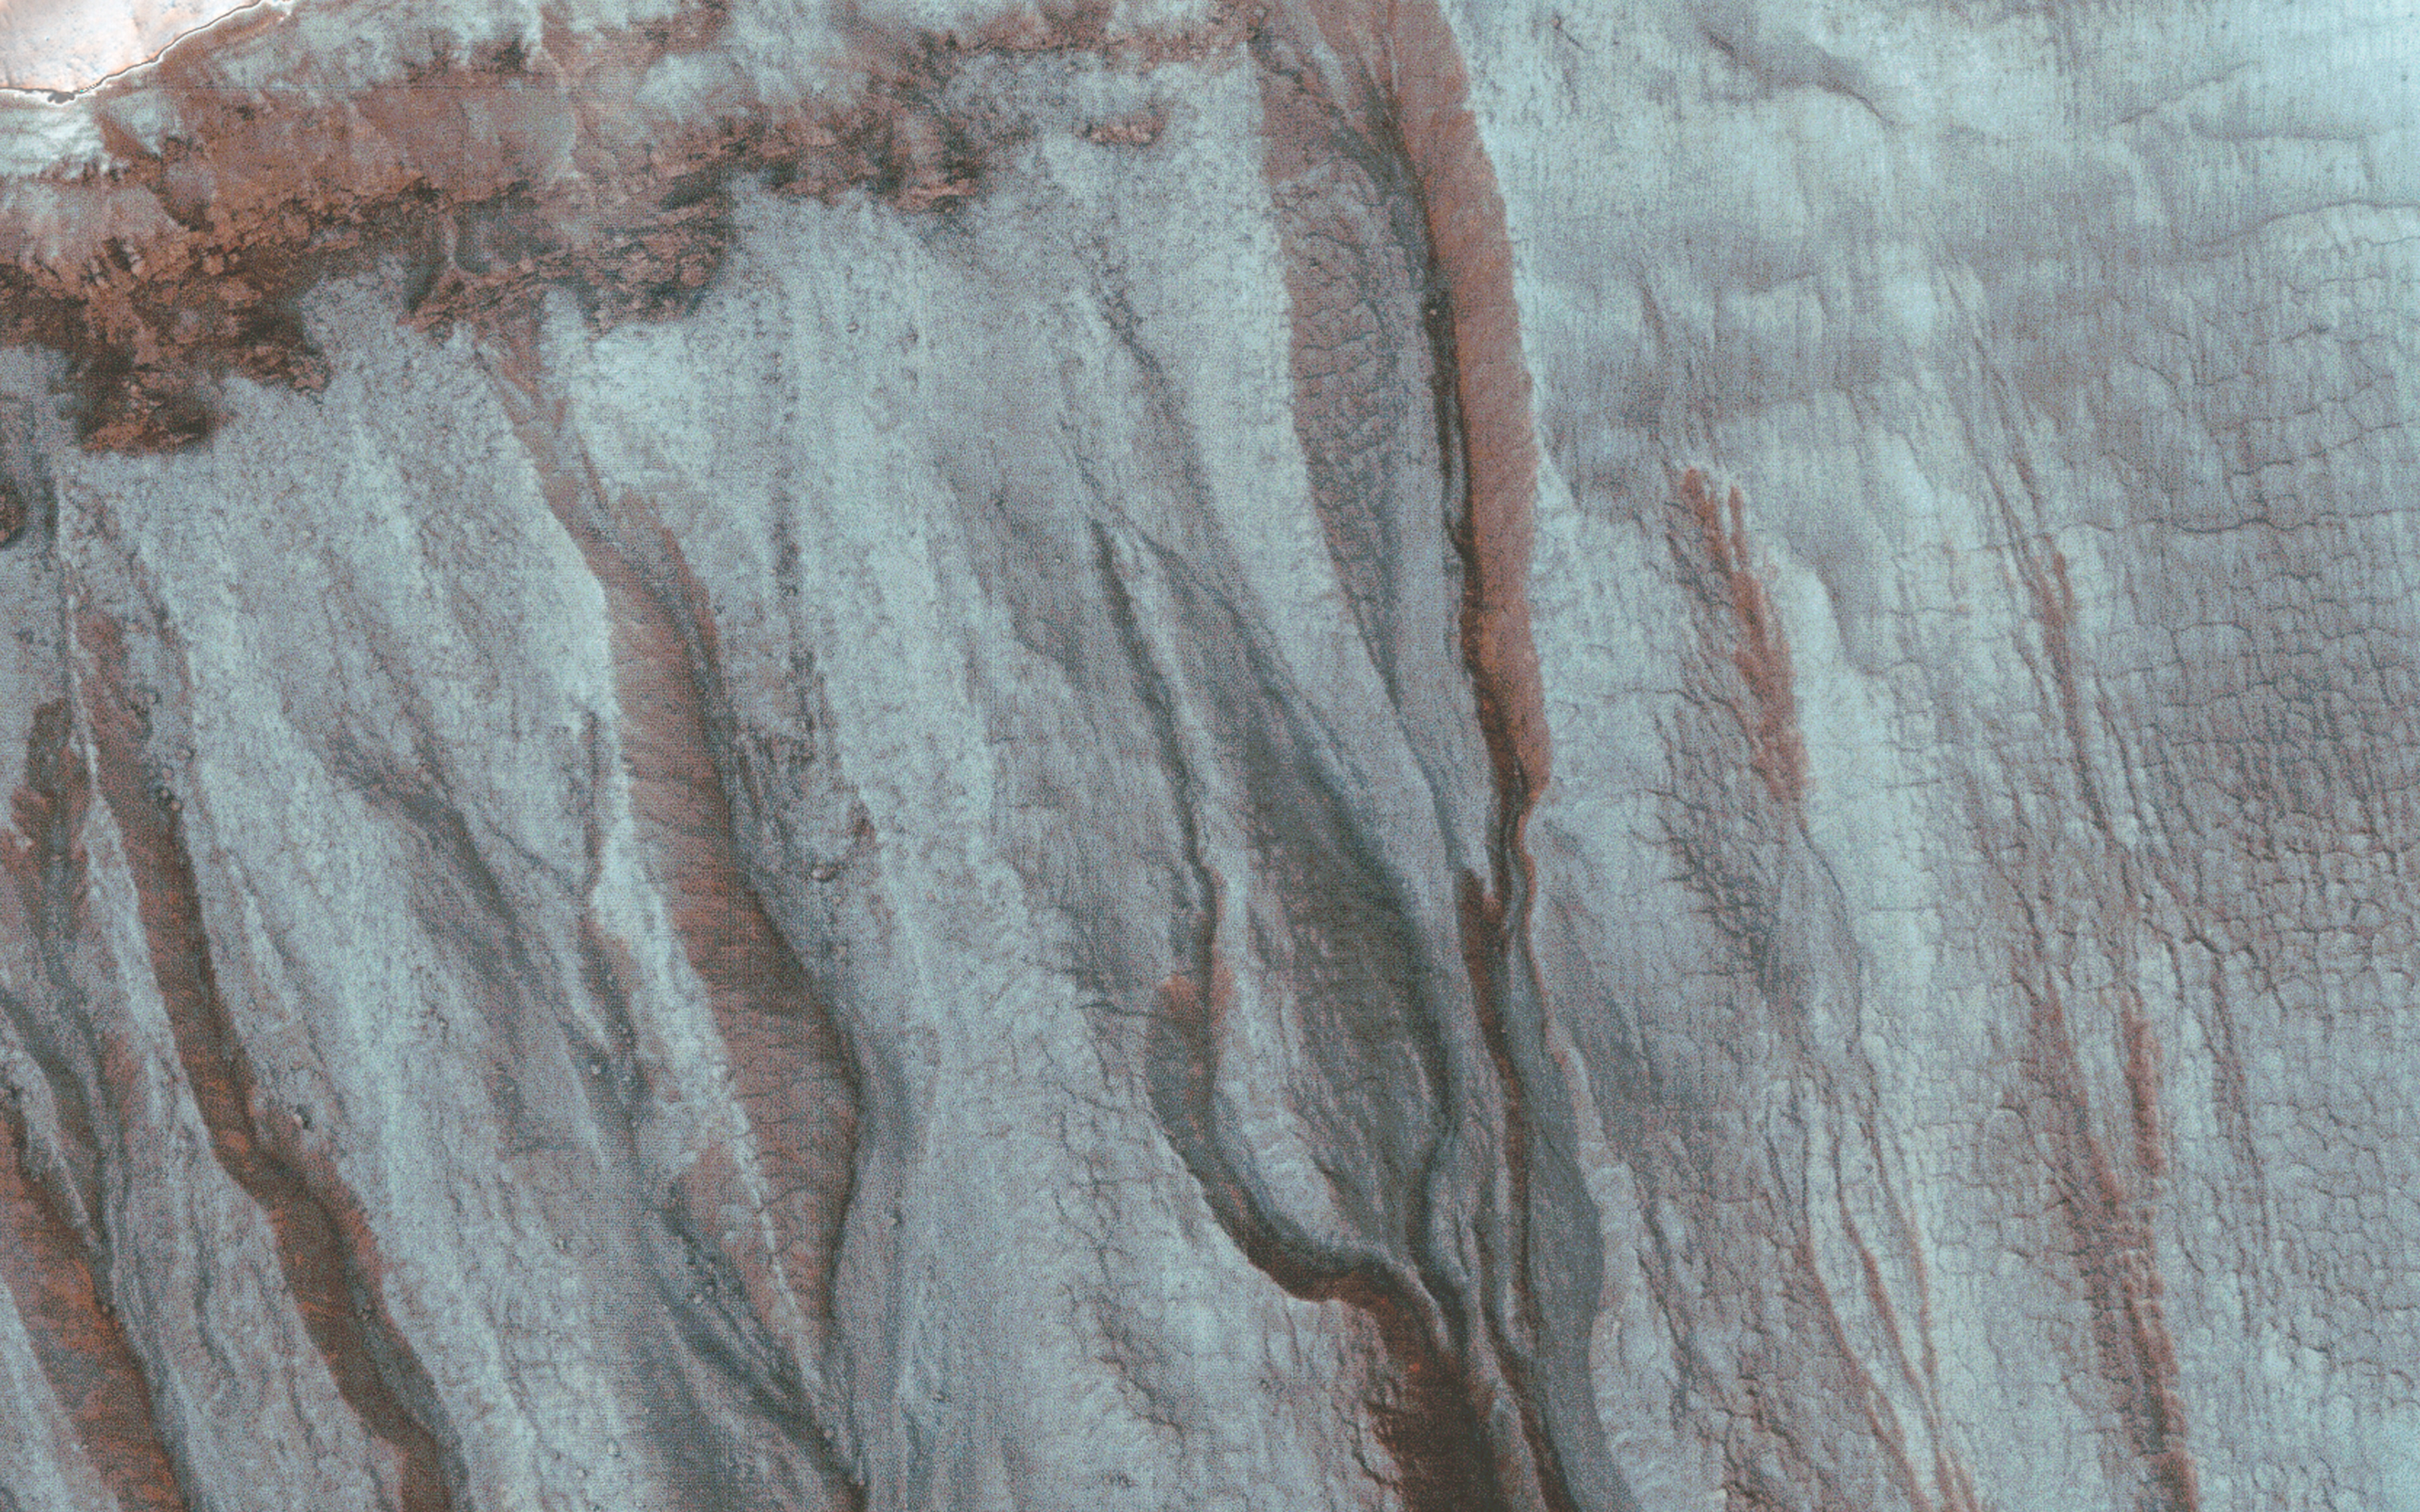

Frosted Gully Slopes in Shadows

At first glance, this image looks like a mistake because the gullies of interest are entirely hidden in a large shadow filling most of the crater. At this latitude, gullies preferentially form on pole-facing slopes, but these slopes are in shadow during northern spring and summer.

This image was acquired just after the northern winter solstice, when Southern hemisphere shadows are longest. However, the fine dust in the Martian atmosphere scatters light into the shadows, and HiRISE has the sensitivity to acquire useful images within shadows.

The bluish areas are covered by seasonal carbon dioxide frost. In fact, this frost is key to forming the gullies. A good deal of carbon dioxide condenses in the shallow subsurface, and when it warms up in the late winter, it produces pressurized gas. When this gas escapes it fluidizes loose rocky materials on these steep slopes forming debris flows.

Initially this was considered a type of secondary activity, but we now realize that this activity can fully explain the formation of the fresh-looking gullies on Mars. The HiRISE team monitors sites such as this through the winter to better understand the actively-forming gullies.

The University of Arizona, Tucson, operates HiRISE, which was built by Ball Aerospace & Technologies Corp., Boulder, Colo. NASA’s Jet Propulsion Laboratory, a division of the California Institute of Technology in Pasadena, manages the Mars Reconnaissance Orbiter Project for NASA’s Science Mission Directorate, Washington.

Credit: NASA/JPL-Caltech/Univ. of Arizona